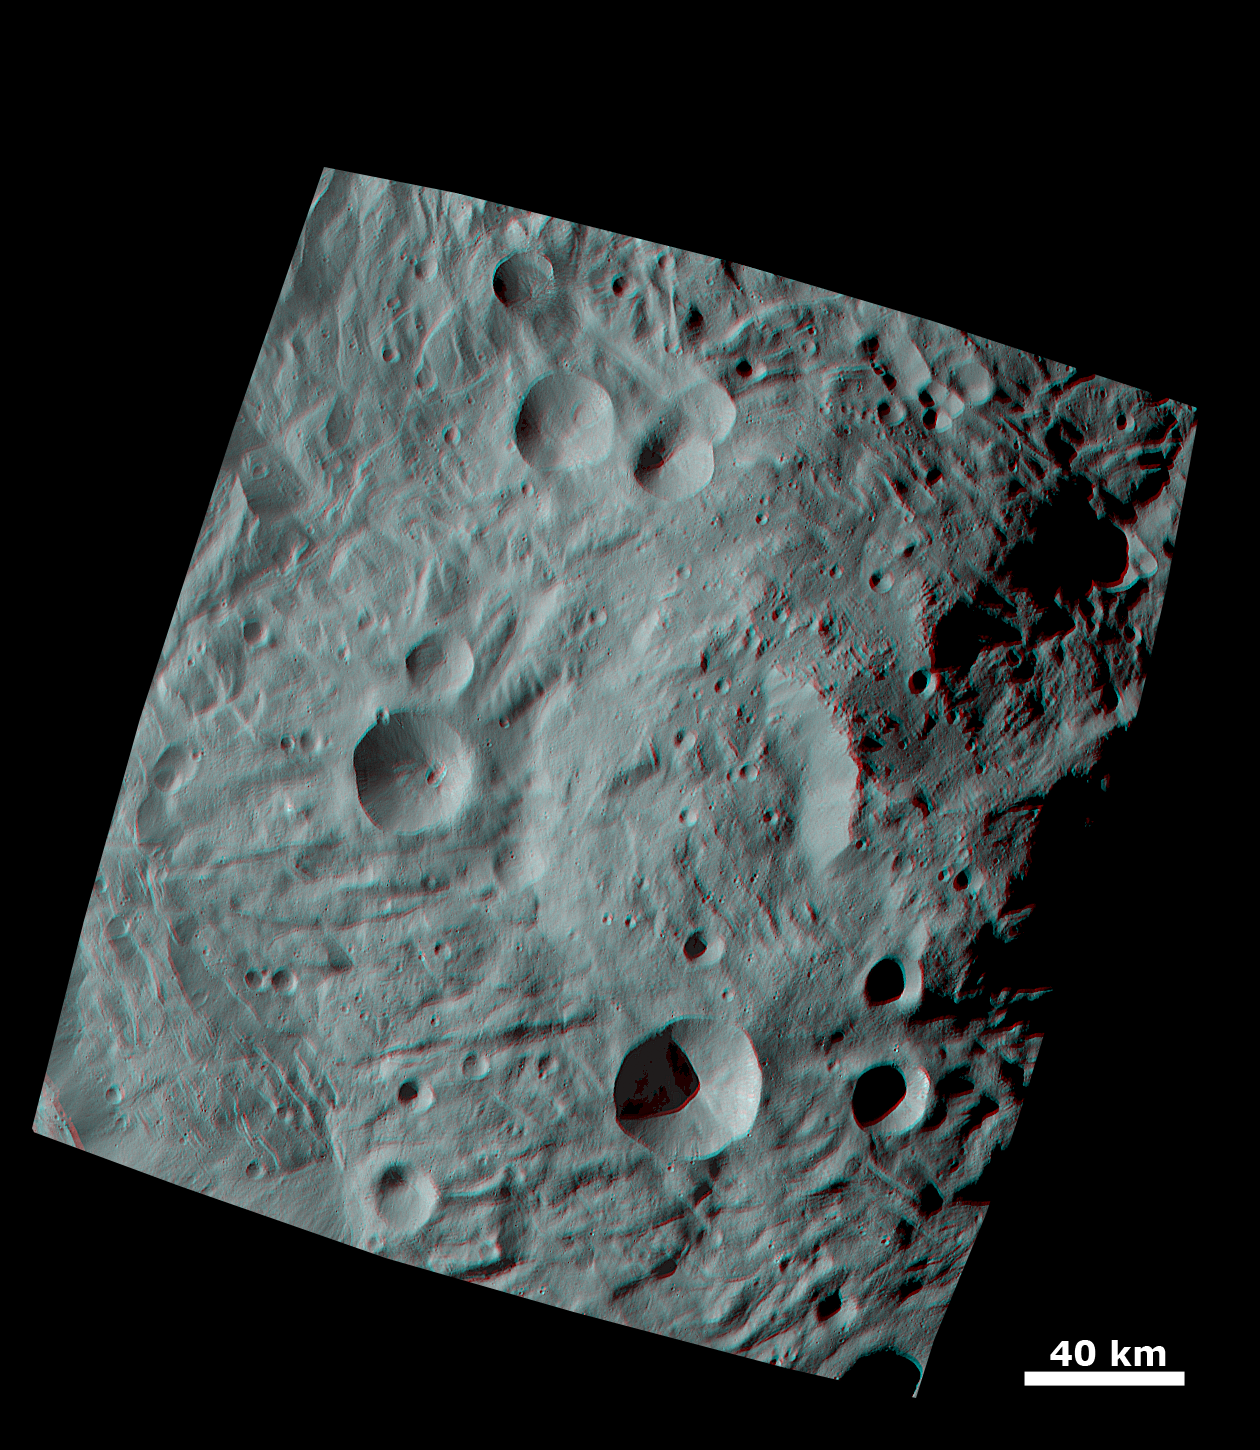

Anaglyph Image of the Mountain-Central Complex in Vesta’s South Polar Region

This anaglyph image shows the topography of the mountain/central complex in Vesta’s south polar region. When viewed correctly this image shows a 3D view of Vesta’s surface. This effect was achieved by superimposing two differently colored images with an offset to create depth. To view this image in 3D use red-green, or red-blue, glasses (left eye: red; right eye: green/blue). The depth effect/topography differences in this image were calculated from the shape model of Vesta. The south polar mountain/central complex is slightly offset from the center of the image. The broad morphology of the mountain/central complex is clear: it is a roughly circular topographic mound, which is approximately 200km in diameter and has approximately 20km of relief from its base. There is a large scarp on the mountain/central complex, which is well lit in this image. Also shown is the hummocky (e.g. wavy/undulating) texture of the south polar depression, which surrounds the mountain/central complex.

The framing camera (FC) instrument aboard NASA’s Dawn spacecraft obtained the images used to make this anaglyph on 17th and 20th August 2011. The distance from Dawn to the surface of Vesta was 2740km at this time. The image has a resolution of about 260 meters per pixel.

The Dawn mission to Vesta and Ceres is managed by NASA’s Jet Propulsion Laboratory, a division of the California Institute of Technology, Pasadena, Calif., for NASA’s Science Mission Directorate, Washington. UCLA is responsible for overall Dawn mission science. The Dawn framing cameras were developed and built under the leadership of the Max Planck Institute for Solar System Research, Katlenburg-Lindau, Germany, with significant contributions by DLR German Aerospace Center, Institute of Planetary Research, Berlin, and in coordination with the Institute of Computer and Communication Network Engineering, Braunschweig. The Framing Camera project is funded by the Max Planck Society, DLR, and NASA/JPL.

Credit: NASA/JPL-Caltech/UCLA/MPS/DLR/IDA